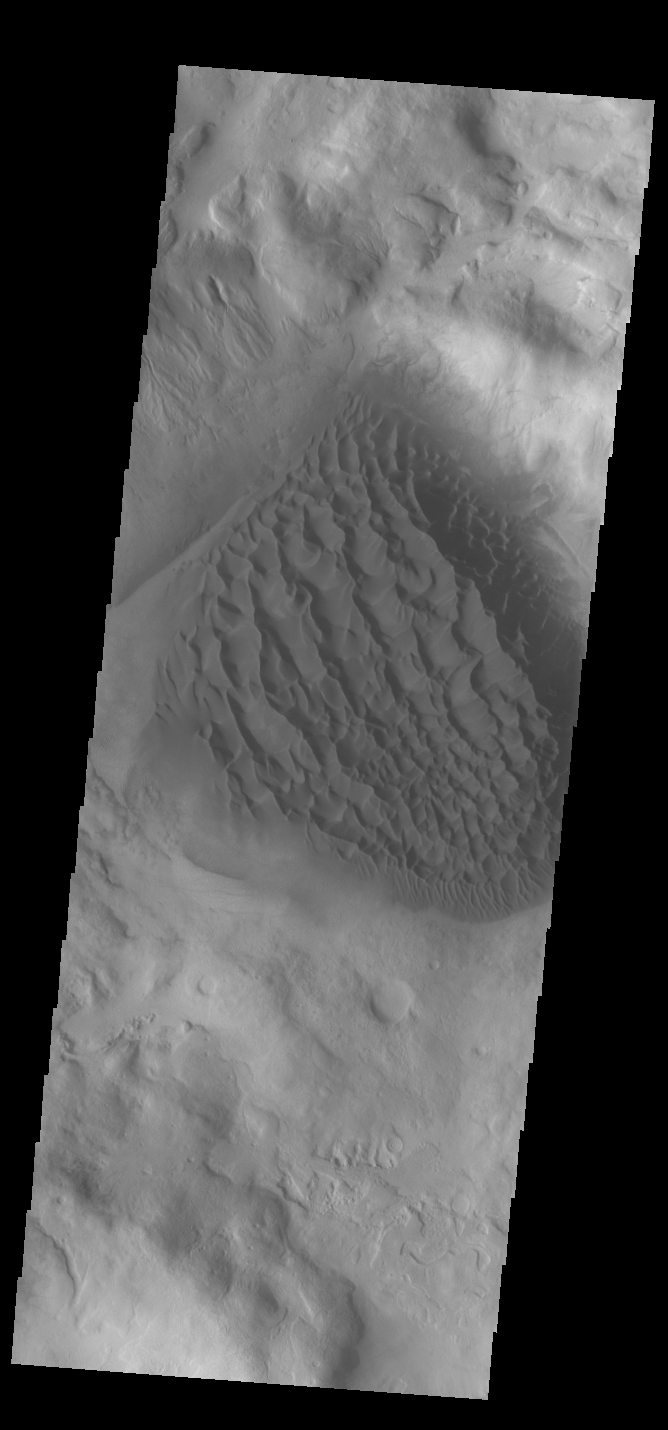

Matara Crater Dunes

Today’s VIS image shows the floor of Matara Crater. A large sand sheet with surface dune forms dominates the floor of this crater located in Noachis Terra.

Credit: NASA/JPL-Caltech/ASU